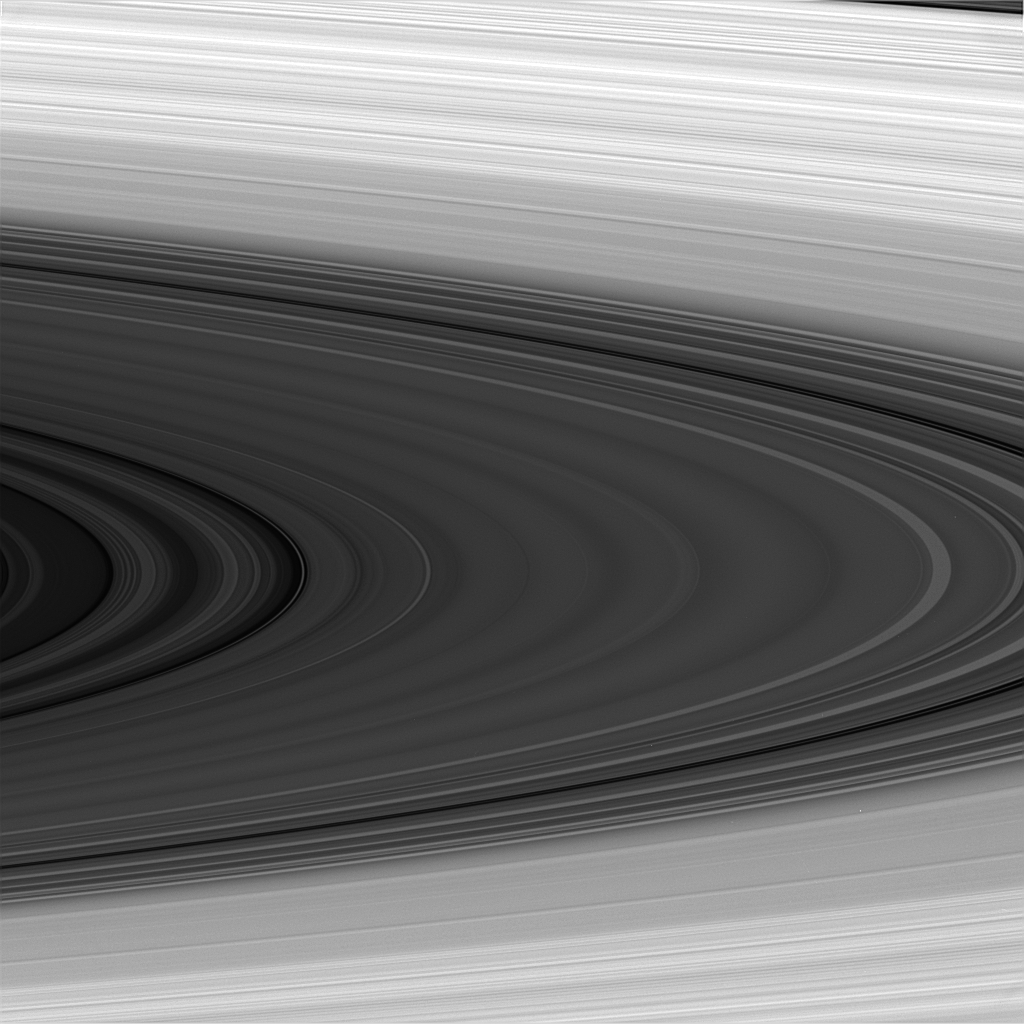

Light and Dark Rings

The sunlit face of Saturn’s rings shows magnificent detail in this image taken in near infrared light. Most notable is the transition in brightness toward the outer edges of the image, due to differences in composition and ring particle density. The image was obtained from Cassini’s vantage point beneath the ring plane.

The image was taken with the Cassini spacecraft narrow angle camera on Dec. 12, 2004, at a distance of 1.8 million kilometers (1.1 million miles) from Saturn, through a broadband filter sensitive to wavelengths of infrared light centered at 862 nanometers. The image scale is about 11 kilometers (7 miles) per pixel.

The Cassini-Huygens mission is a cooperative project of NASA, the European Space Agency and the Italian Space Agency. The Jet Propulsion Laboratory, a division of the California Institute of Technology in Pasadena, manages the mission for NASA’s Science Mission Directorate, Washington, D.C. The Cassini orbiter and its two onboard cameras were designed, developed and assembled at JPL. The imaging team is based at the Space Science Institute, Boulder, Colo.

Credit: NASA/JPL/Space Science Institute